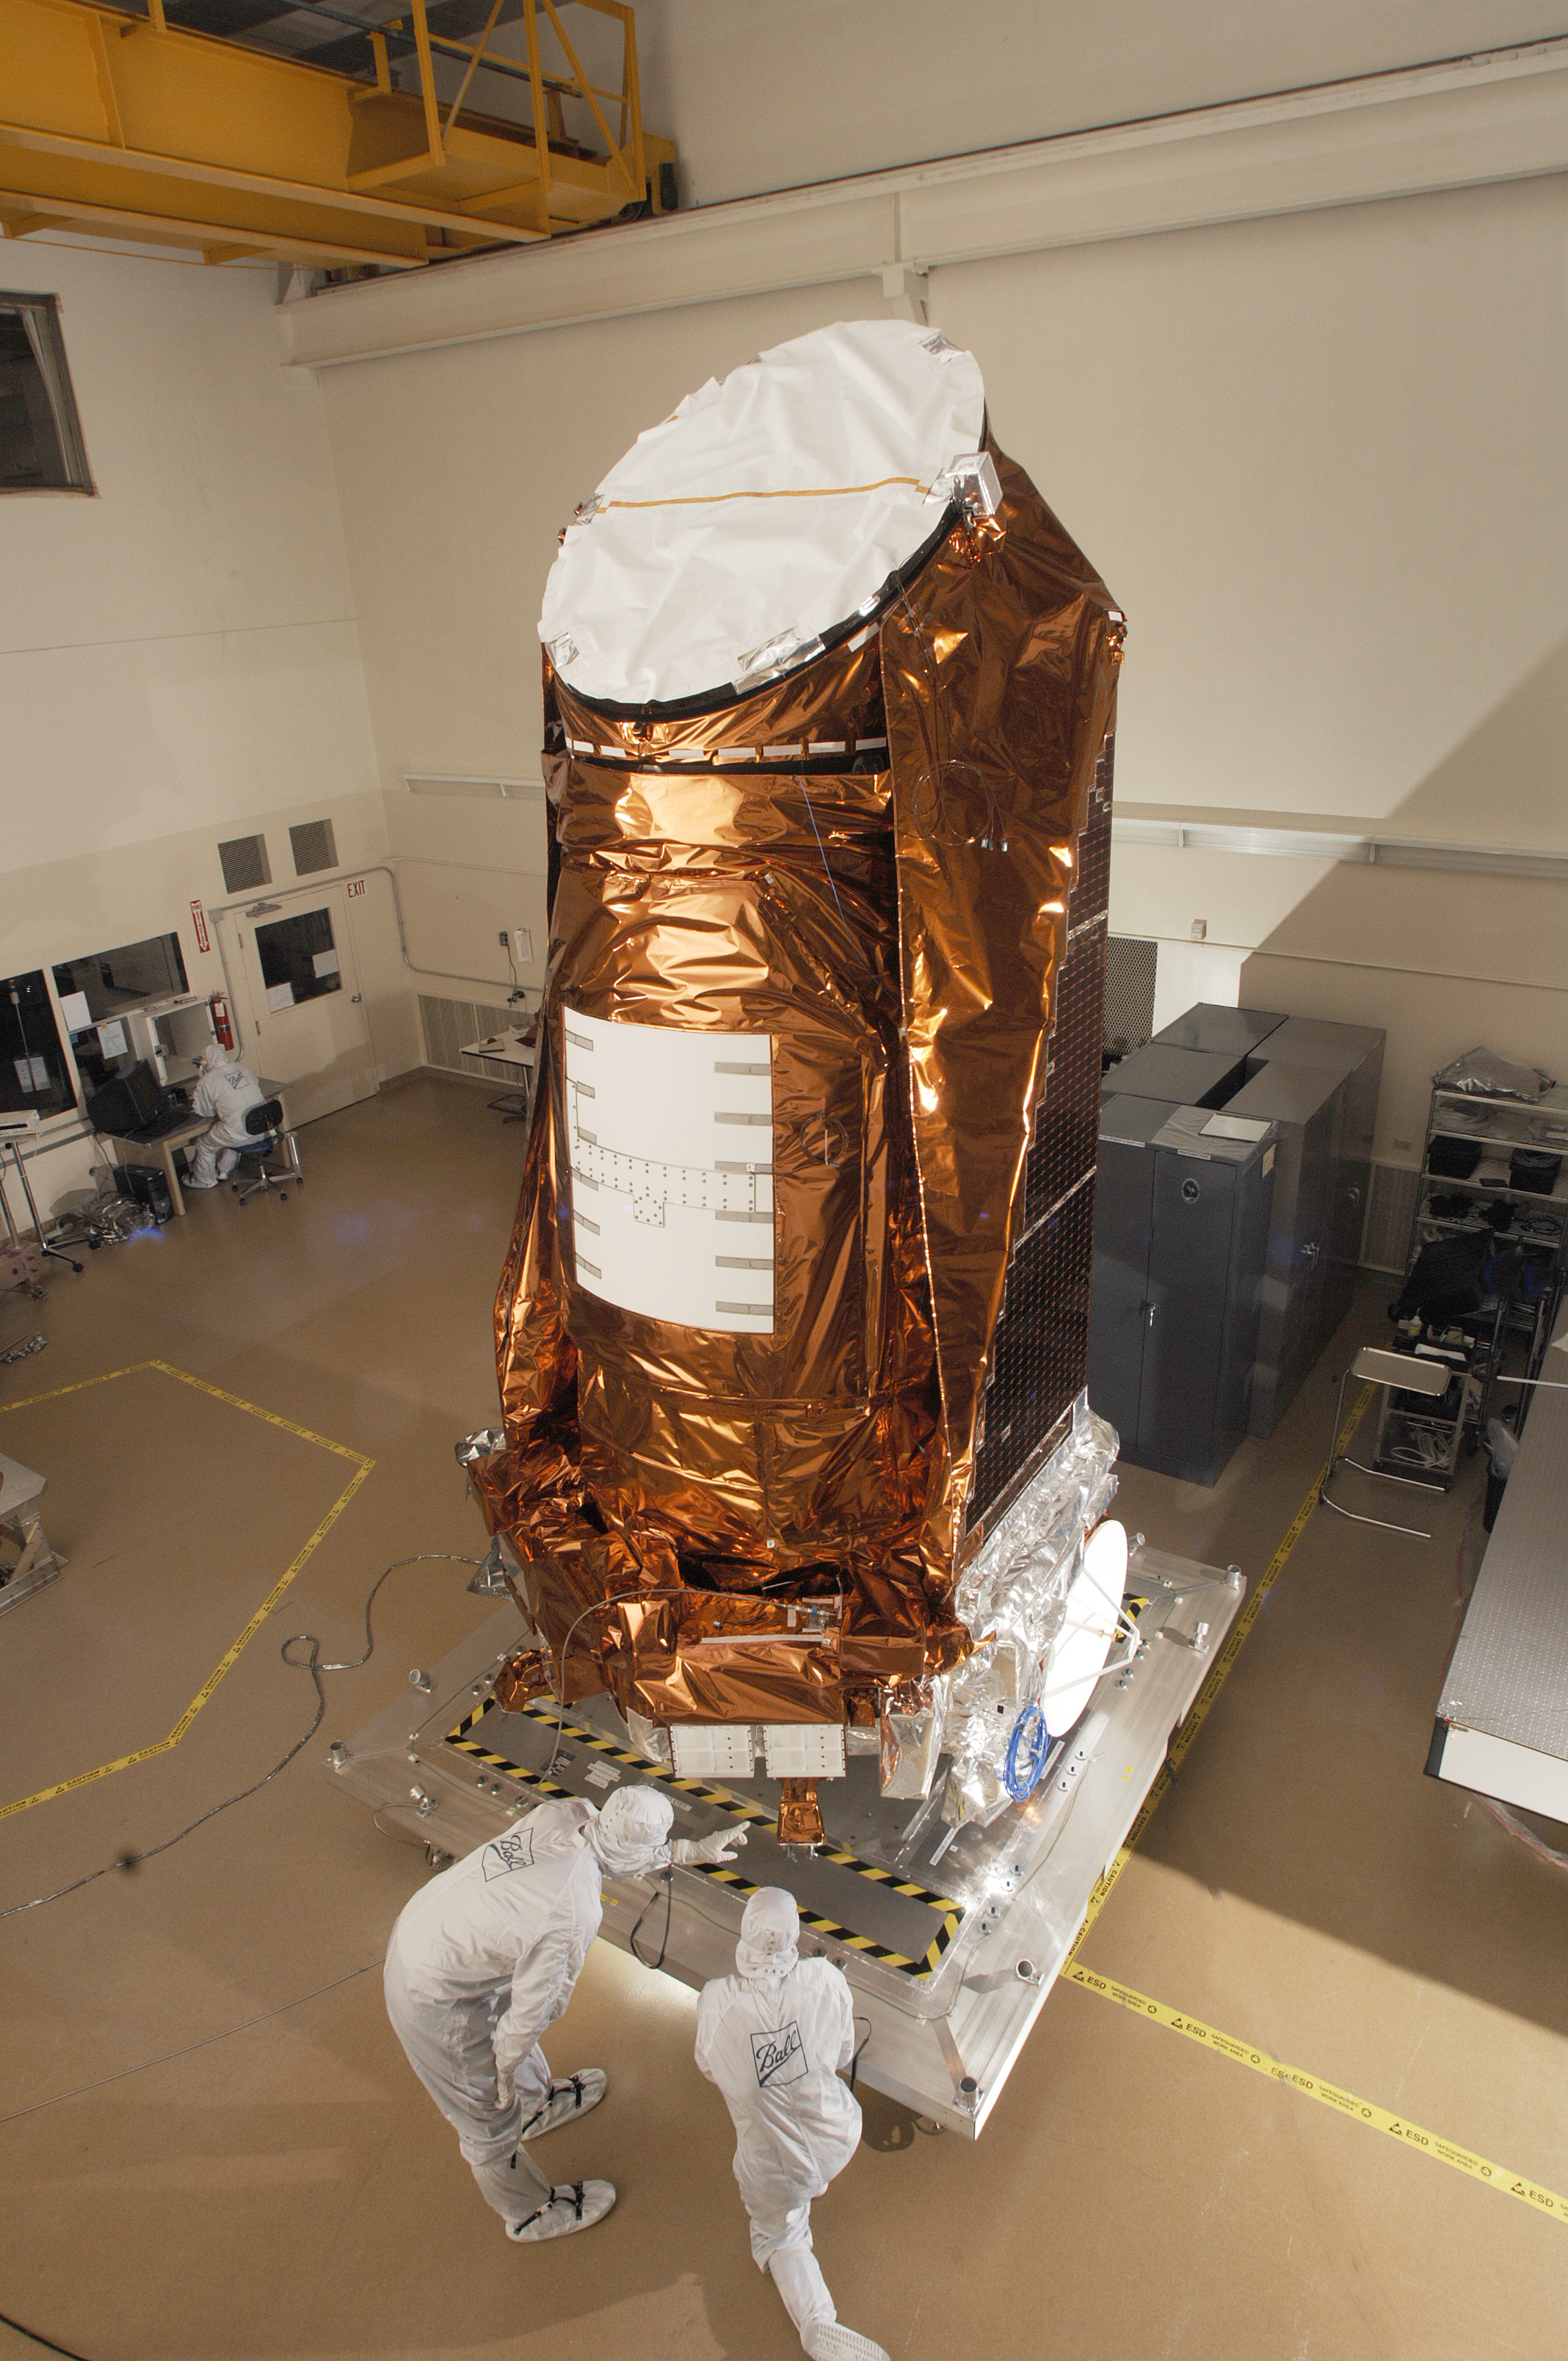

NASA’s Kepler Spacecraft in a Clean Room

NASA’s Kepler spacecraft in a clean room at Ball Aerospace & Technologies Corp. in Boulder, Colo.

Credit: NASA/JPL-Caltech/Ball Aerospace